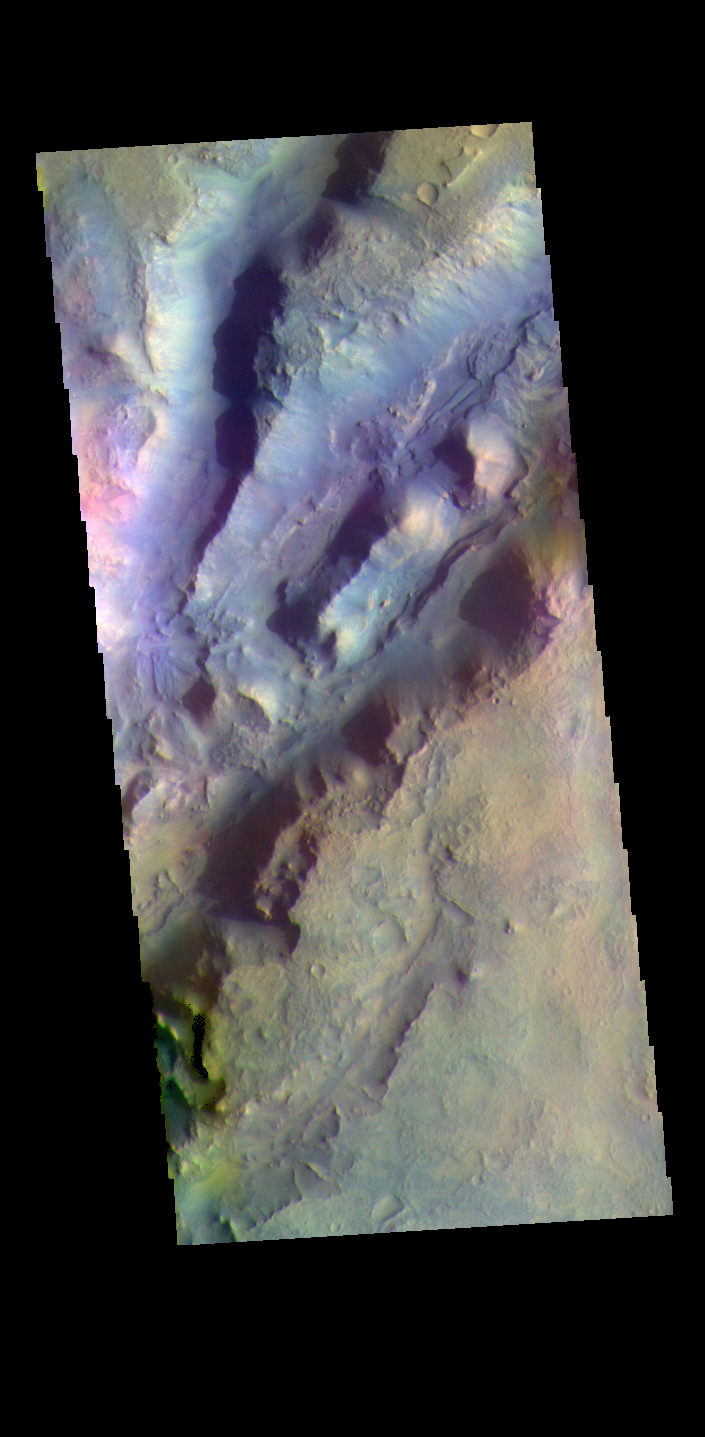

Nili Fossae – False Color

The THEMIS VIS camera contains 5 filters. The data from different filters can be combined in multiple ways to create a false color image. These false color images may reveal subtle variations of the surface not easily identified in a single band image. The linear depressions in today’s false color image are part of Nili Fossae. Nili Fossae is a collection of curved faults and down-dropped blocks of crust between the faults. The “fossae,” or graben, lie northeast of the large volcano Syrtis Major and northwest of the ancient impact basin Isidis Planitia. The troughs, which can be almost 500 meters (1,600 feet) deep , make concentric curves that follow the outline of Isidis Planitia. The graben likely formed as the crust sagged under the weight of lava flows filling the Isidis Planitia impact basin.

The THEMIS VIS camera is capable of capturing color images of the Martian surface using five different color filters. In this mode of operation, the spatial resolution and coverage of the image must be reduced to accommodate the additional data volume produced from using multiple filters. To make a color image, three of the five filter images (each in grayscale) are selected. Each is contrast enhanced and then converted to a red, green, or blue intensity image. These three images are then combined to produce a full color, single image. Because the THEMIS color filters don’t span the full range of colors seen by the human eye, a color THEMIS image does not represent true color. Also, because each single-filter image is contrast enhanced before inclusion in the three-color image, the apparent color variation of the scene is exaggerated. Nevertheless, the color variation that does appear is representative of some change in color, however subtle, in the actual scene. Note that the long edges of THEMIS color images typically contain color artifacts that do not represent surface variation.

Credit: NASA/JPL-Caltech/ASU